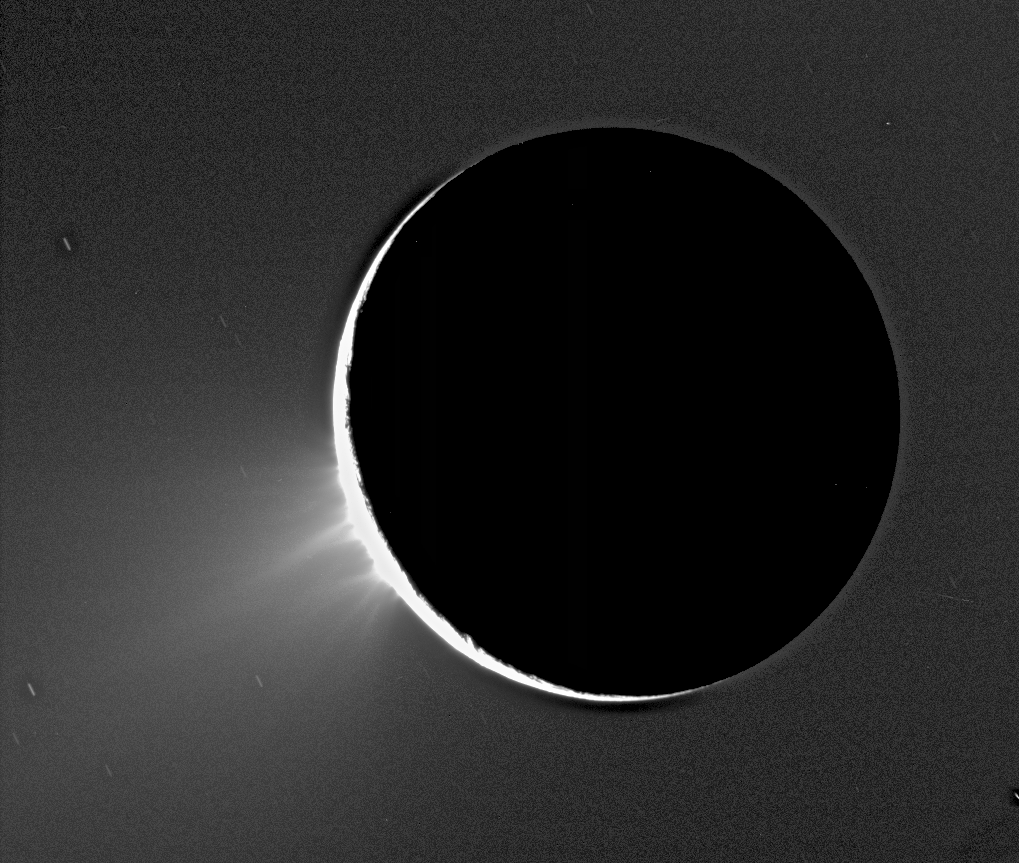

Fountains of Enceladus

Recent Cassini images of Saturn’s moon Enceladus backlit by the sun show the fountain-like sources of the fine spray of material that towers over the south polar region. This image was taken looking more or less broadside at the “tiger stripe” fractures observed in earlier Enceladus images. It shows discrete plumes of a variety of apparent sizes above the limb (edge) of the moon. This image was acquired on Nov. 27, 2005.

Imaging scientists, as reported in the journal Science on March 10, 2006, believe that the jets are geysers erupting from pressurized subsurface reservoirs of liquid water above 273 degrees Kelvin (0 degrees Celsius).

This caption was updated on March 9, 2006.

The Cassini-Huygens mission is a cooperative project of NASA, the European Space Agency and the Italian Space Agency. The Jet Propulsion Laboratory, a division of the California Institute of Technology in Pasadena, manages the mission for NASA’s Science Mission Directorate, Washington, D.C. The Cassini orbiter and its two onboard cameras were designed, developed and assembled at JPL. The imaging operations center is based at the Space Science Institute in Boulder, Colo.

Credit: NASA/JPL/Space Science Institute